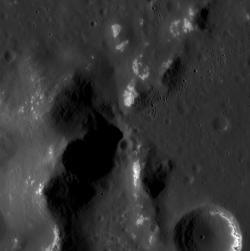

Peaks and Hollows

The surface shown here is located within a 73-km-diameter crater; the mounds are part of a larger central peak structure of the hosting crater. The resolution of this image resolves hollows on the central peaks, as seen in other craters such as Ahmad Baba, Mickiewicz, and others. The lower right also shows hollows that appear to form in one layer of a crater wall, such as has been viewed in other high-resolution images.

This image was acquired as part of the NAC ride-along imaging campaign. When data volume is available and MDIS is not acquiring images for its other campaigns, high-resolution NAC images are obtained of the surface. These images are designed not to interfere with other instrument observations but take full advantage of periods during the mission when extra data volume is available.

Date acquired: January 12, 2015
Image Mission Elapsed Time (MET): 63406030
Image ID: 7783973
Instrument: Narrow Angle Camera (NAC) of the Mercury Dual Imaging System (MDIS)
Center Latitude: 59.57°
Center Longitude: 319.14° E
Resolution: 15 meters/pixel
Scale: This image is roughly 15 km (9 miles) across
Incidence Angle: 67.9°
Emission Angle: 22.1°
Phase Angle: 90.1°

The MESSENGER spacecraft is the first ever to orbit the planet Mercury, and the spacecraft’s seven scientific instruments and radio science investigation are unraveling the history and evolution of the Solar System’s innermost planet. During the first two years of orbital operations, MESSENGER acquired over 150,000 images and extensive other data sets. MESSENGER is capable of continuing orbital operations until early 2015.

For information regarding the use of images, see the MESSENGER image use policy.

Credit: NASA/Johns Hopkins University Applied Physics Laboratory/Carnegie Institution of Washington